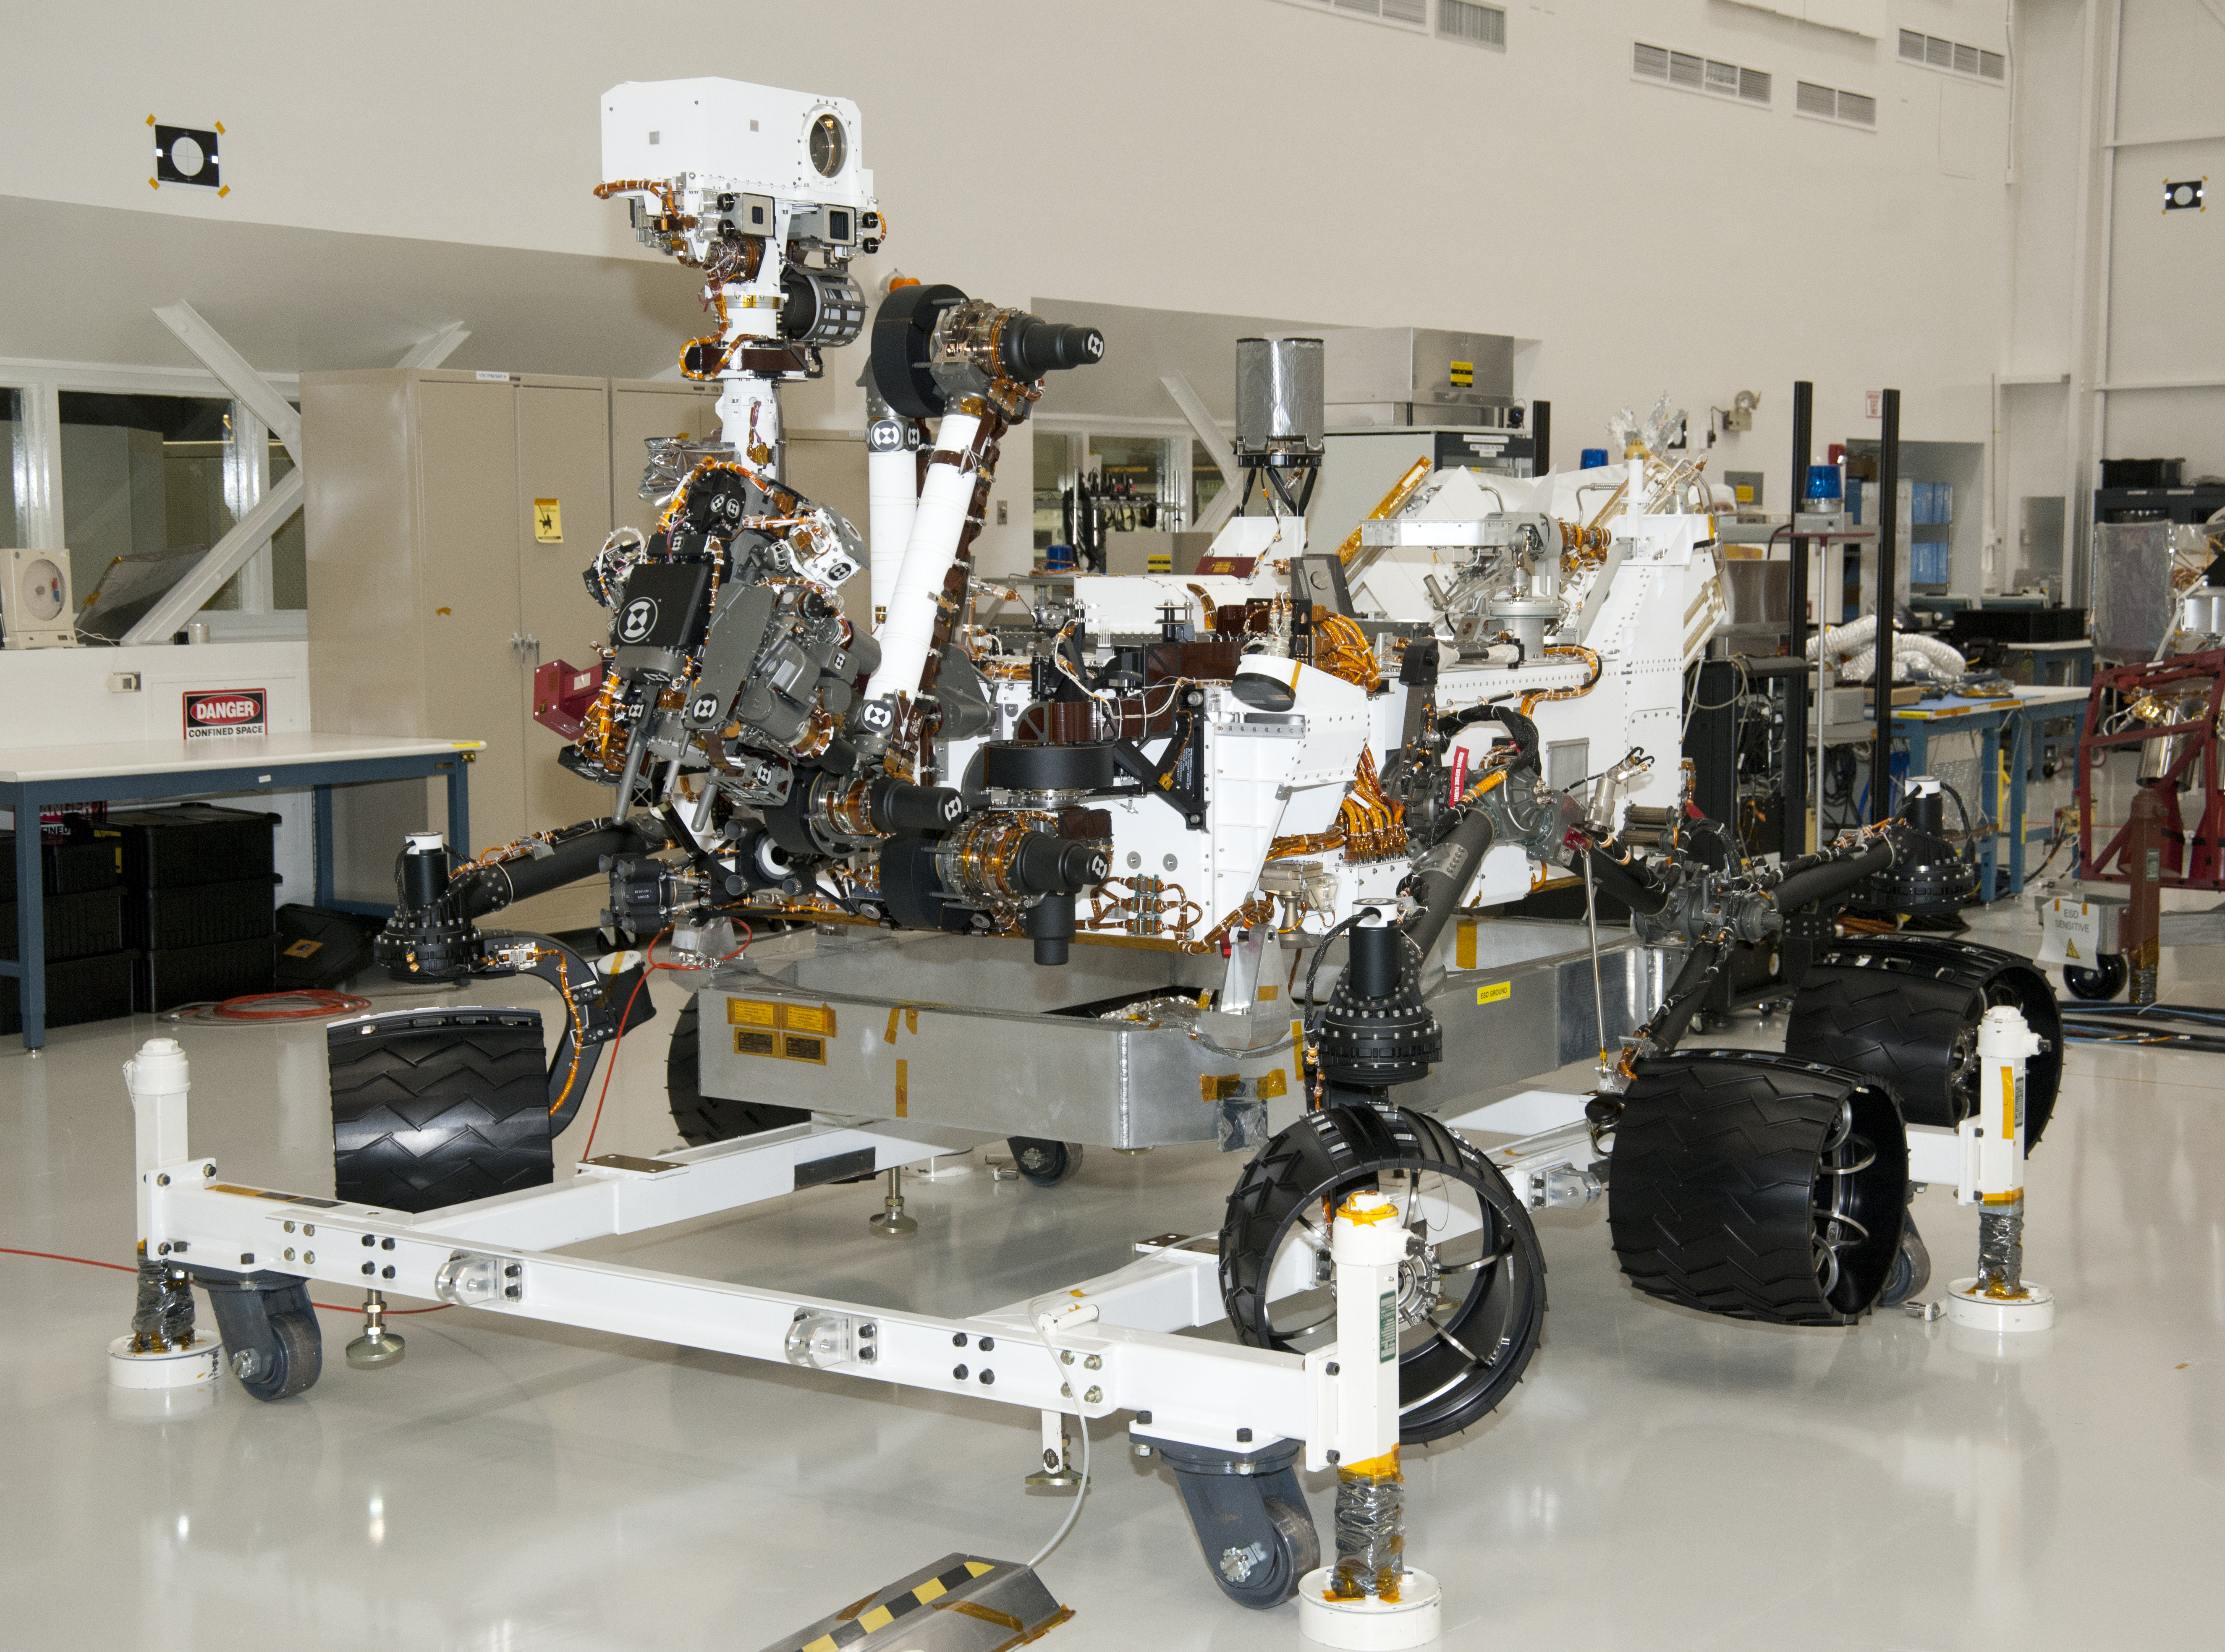

NASA Mars Rover Curiosity at JPL, View from Front Left Corner

The rover for NASA’s Mars Science Laboratory mission, named Curiosity, is seen here inside the Spacecraft Assembly Facility at NASA’s Jet Propulsion Laboratory, Pasadena, Calif, on April 4, 2011. Support equipment is holding the rover slightly off the floor. When the wheels are on the ground, the top of Curiosity’s mast is about 2.2 meters (7 feet) above ground level.

JPL is preparing Curiosity and the Mars Science Laboratory’s cruise stage, descent stage and back shell for shipment to NASA Kennedy Space Center, Florida, in May and June. Launch is scheduled for the period from Nov. 25 to Dec. 18, 2011, with landing on Mars in August 2012. During a mission lasting one Mars year (687 Earth days), researchers will use 10 science instruments on the rover to investigate whether conditions in one of the most intriguing areas of Mars have been favorable for life and favorable for preserving evidence about whether life has existed there.

JPL, a division of the California Institute of Technology in Pasadena, manages the Mars Science Laboratory Project for the NASA Science Mission Directorate, Washington.

Credit: NASA/JPL-Caltech